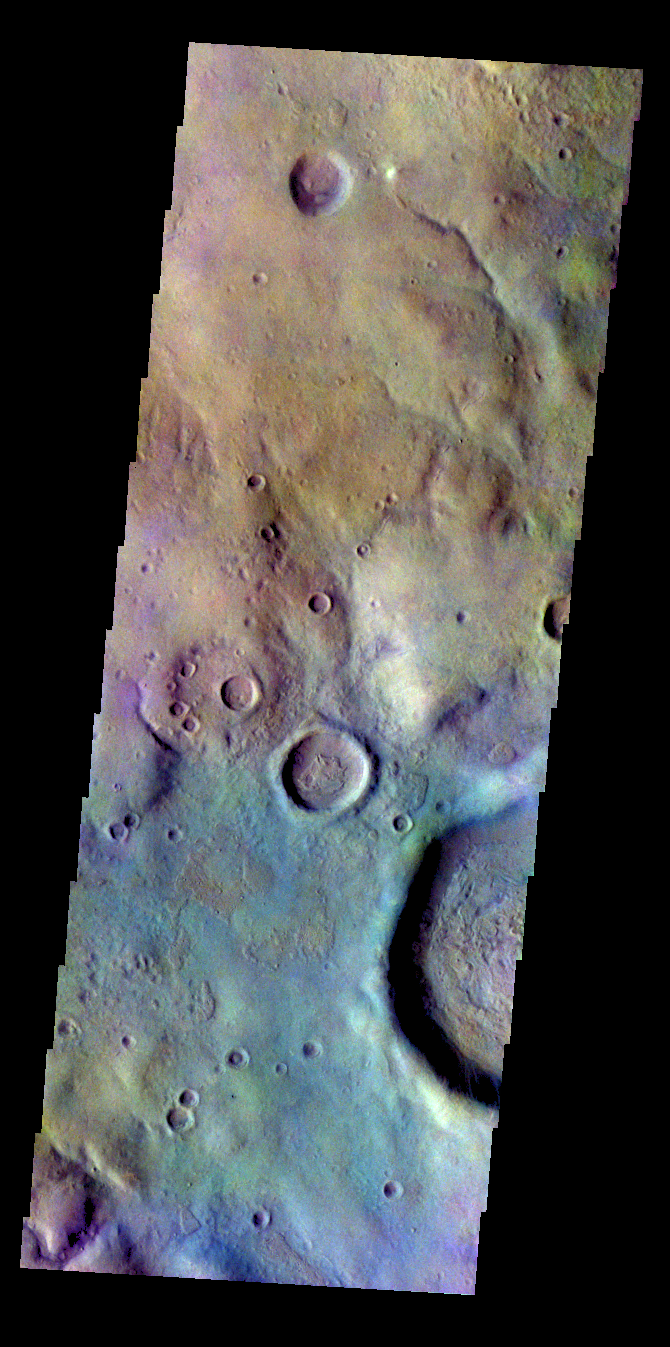

Noachis Terra – False Color

The THEMIS VIS camera contains 5 filters. The data from different filters can be combined in multiple ways to create a false color image. These false color images may reveal subtle variations of the surface not easily identified in a single band image. Today’s false color image shows part of the plains of Noachis Terra north of the Argyre basin.

Credit: NASA/JPL-Caltech/ASU